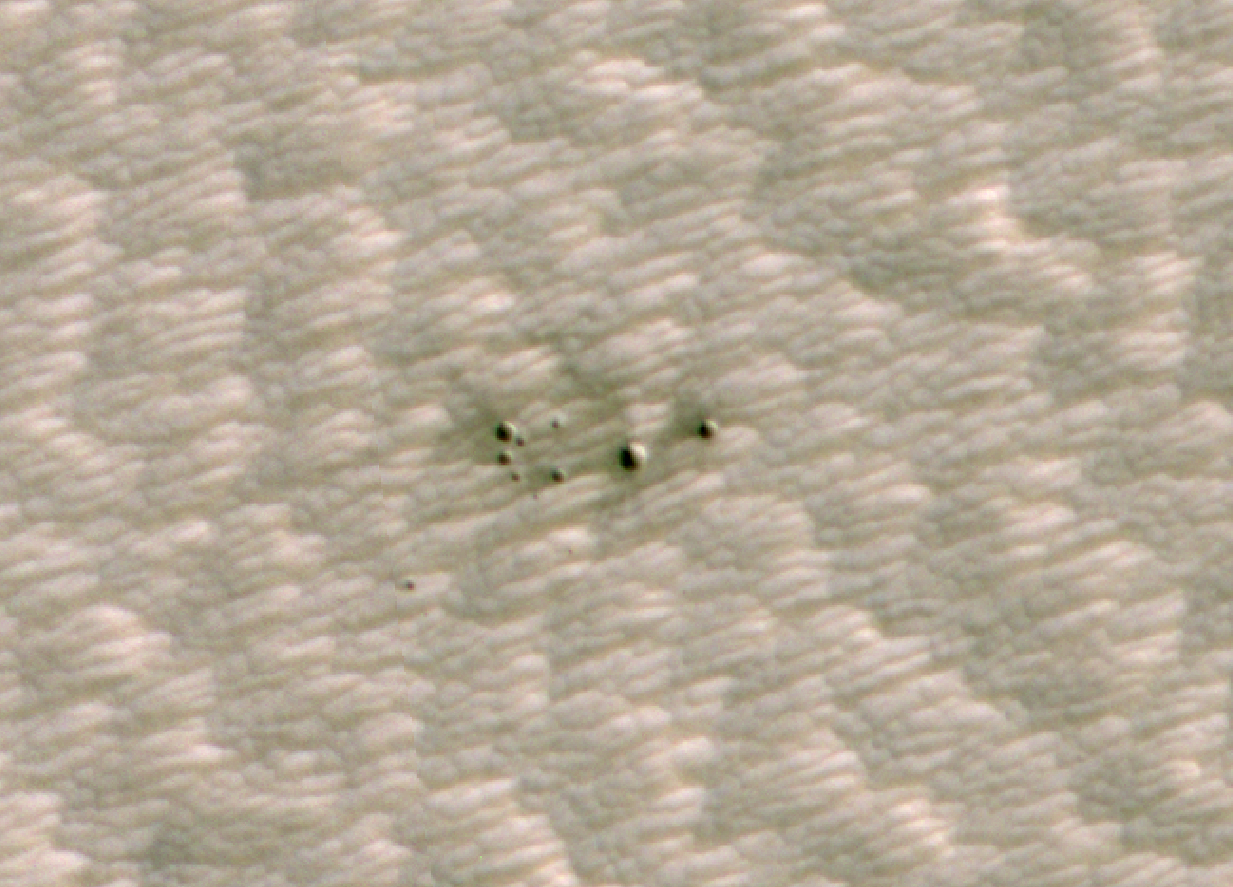

AI Spots a Cluster of Mars Craters: HiRISE’s view

Figure 1, Annotated Image

The High-Resolution Imaging Science Experiment (HiRISE) camera aboard NASA’s Mars Reconnaissance Orbiter took this image of a crater cluster on Mars, the first ever to be discovered artificial intelligence (AI). The AI first spotted the craters in images taken the orbiter’s Context Camera; scientists followed up with this HiRISE image to confirm the craters. The Context Camera’s view of the craters can be found in PIA24091.

These craters created by several pieces of a single meteor. The largest of the craters is about 13 feet (4 meters) wide. In total, the craters span about 100 feet (30 meters) of the Red Planet’s surface. The craters were found in a region called Noctis Fossae, located at latitude -3.213, longitude 259.415.

The AI used to discover these craters was developed by NASA’s Jet Propulsion Laboratory in Southern California. JPL, a division of Caltech, manages the Mars Reconnaissance Orbiter for NASA’s Science Mission Directorate, Washington. Lockheed Martin Space, Denver, built the spacecraft. Malin Space Science Systems, San Diego, provided and operates the Context Camera. University of Arizona provided and operates HiRISE.

Credit: NASA/JPL-Caltech/University of Arizona